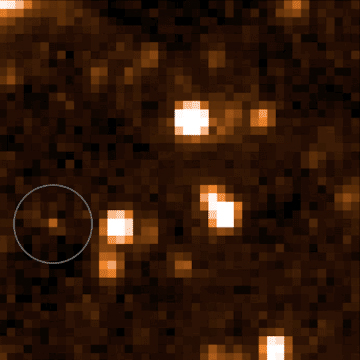

An Accidental Discovery

This video shows data from NASA’s Near-Earth Object Wide-Field Infrared Survey Explorer (NEOWISE), launched in 2009 under the moniker WISE. The moving object in the bottom left corner is a brown dwarf officially named WISEA J153429.75-104303.3 and nicknamed “The Accident.”

The Accident was discovered by citizen scientist Dan Caselden, who was using an online program he built to find brown dwarfs in NEOWISE data. Caselden’s program attempted to remove the stationary objects emitting infrared light (like distant stars) from the NEOWISE maps and highlight moving objects that had characteristics similar to those of known brown dwarfs. He was looking at one such brown dwarf candidate when he spotted WISEA J153429.75-104303.3, which hadn’t been highlighted by the program because it did not match the program’s profile of a brown dwarf.

The Accident confused scientists because it was faint in some key wavelengths, suggesting it was very cold (and old), but bright in others, indicating a higher temperature.

A study in the Astrophysical Journal Letters posits that The Accident might be 10 billion to 13 billion years old – at least double the median age of other known brown dwarfs. That means it would have formed when our galaxy was much younger and had a different chemical makeup. The paper’s authors think The Accident’s brightness in certain wavelengths is an indicator that it contains very little methane, meaning it probably formed when the Milky Way was still young and carbon-poor. (Methane is composed of hydrogen and carbon).

The study relies on additional observations using the W. M. Keck Observatory in Hawaii and NASA’s Hubble and Spitzer Space Telescopes.

Credit: NASA/JPL-Caltech/Dan Caselden